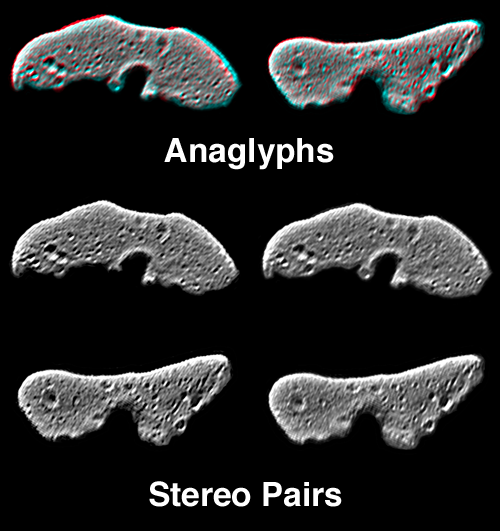

Eros’ Global Morphology

On 12 February, 2000, the NEAR spacecraft obtained a sequence of 780 images of Eros from a range of about 1800 km (1100 miles). This sequence covered one complete revolution of the asteroid at 0.5 degree intervals. In these views of opposite hemispheres of the asteroid, groups of images slightly apart in time were digitally processed to bring out local details. The processed data showing Eros from slightly different perspectives can then be combined as anaglyphs or stereo pairs. The processing of the data highlights the topography of small-scale features, but makes the gross shape of the asteroid appear flattened.

Built and managed by The Johns Hopkins University Applied Physics Laboratory, Laurel, Maryland, NEAR was the first spacecraft launched in NASA’s Discovery Program of low-cost, small-scale planetary missions. See the NEAR web page at http://near.jhuapl.edu/ for more details.

Credit: NASA/JPL/JHUAPL